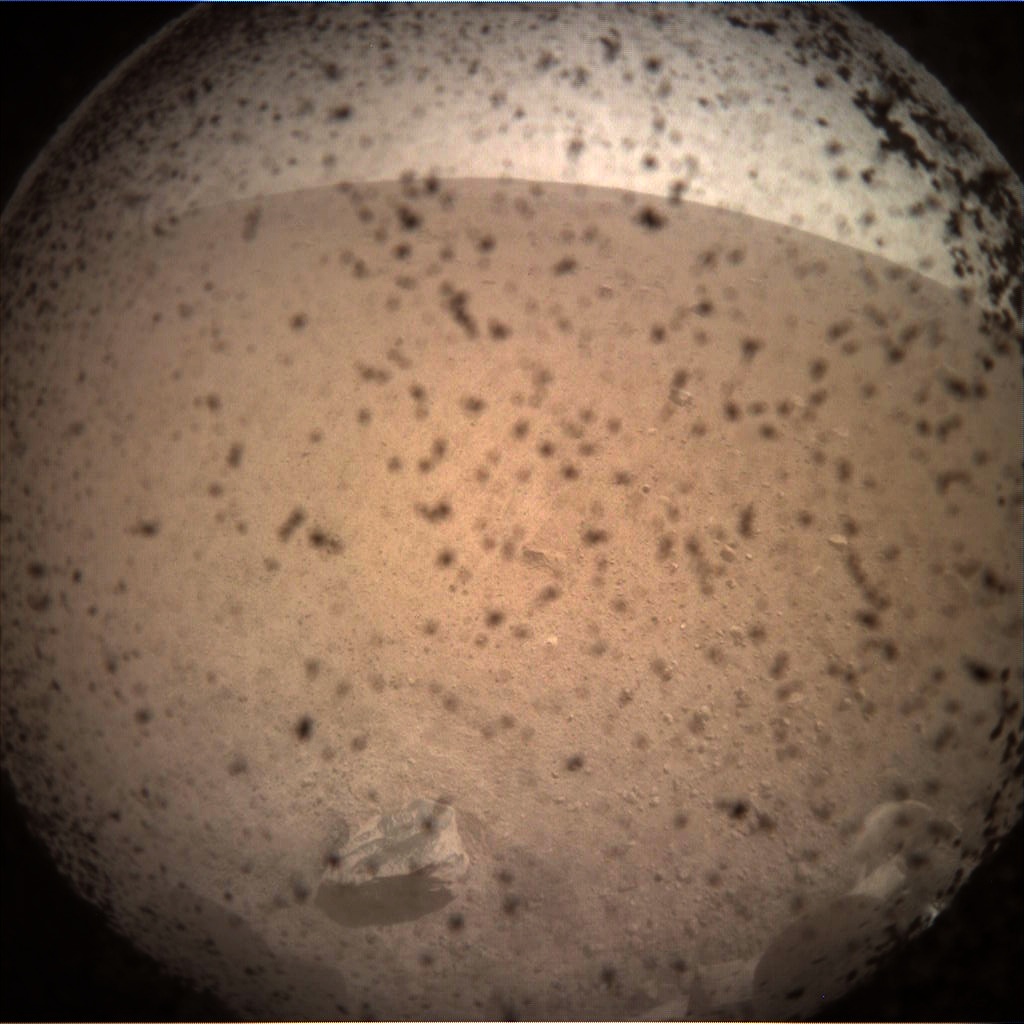

InSight’s First Image from Mars

Annotated Image

This is the first image taken by NASA’s InSight lander on the surface of Mars. The instrument context camera (ICC) mounted below the lander deck obtained this image on Nov. 26, 2018, shortly after landing. The transparent lens cover was still in place to protect the lens from any dust kicked up during landing.

NASA’s Jet Propulsion Laboratory, a division of Caltech in Pasadena, California, manages the InSight Project for NASA’s Science Mission Directorate, Washington. Lockheed Martin Space, Denver, Colorado built the spacecraft. InSight is part of NASA’s Discovery Program, which is managed by NASA’s Marshall Space Flight Center in Huntsville, Alabama.

Credit: NASA/JPL-Caltech